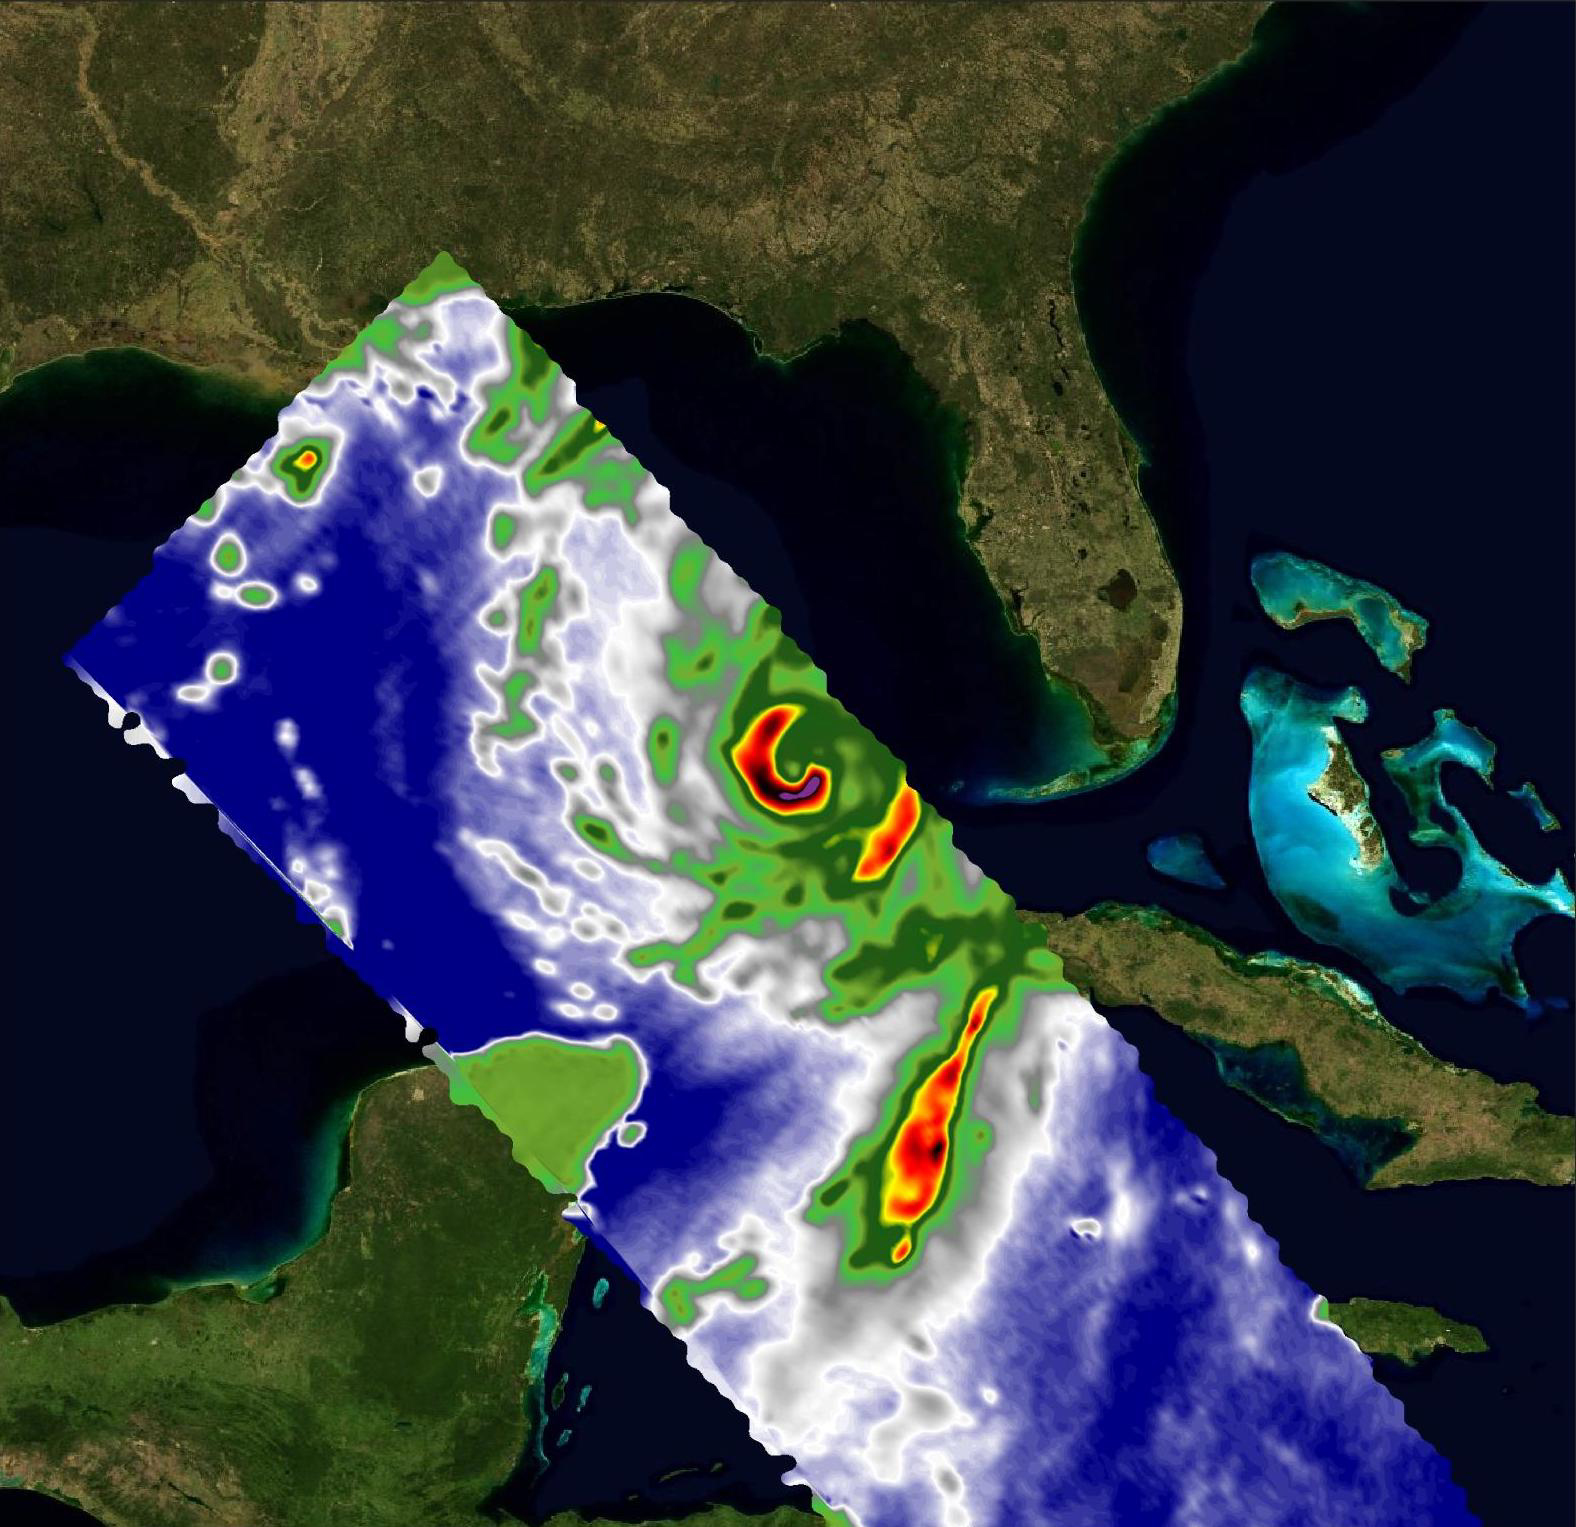

COWVR, TEMPEST Capture Vital Data on Hurricane Idalia

A pair of weather instruments built at NASA’s Jet Propulsion Laboratory in Southern California captured images of Hurricane Idalia as the storm approached the Gulf Coast of Florida on Aug. 29, 2023.

COWVR (short for Compact Ocean Wind Vector Radiometer) and TEMPEST (Temporal Experiment for Storms and Tropical Systems) observe the planet’s atmosphere and surface from aboard the International Space Station, which passed in low Earth orbit over this area at about 11:34 a.m. EDT. Idalia was forecast to make landfall in Florida on Aug. 30.

This image combines microwave emissions measurements from both COWVR and TEMPEST. White sections indicate the presence of clouds. Green portions indicate rain. Yellow, red, and black indicate where air and water vapor were moving most vigorously. Idalia’s center is seen about 200 miles (322 kilometers) west of the Florida Keys, and rainfall is indicated on the western end of Cuba.

Figure A shows Idalia with solely COWVR data, collected at 34 GHz. About the size of a minifridge, COWVR measures natural microwave emissions over the ocean. The magnitude of the emissions increases with the amount of rain in the atmosphere, and the strongest rain produces the strongest microwave emissions.

Figures B and C show the storm in data collected by TEMPEST at 89 and 165 GHz, respectively. Comparable in size to a cereal box, TEMPEST tracks microwaves at shorter wavelength than COWVR does, allowing it to see ice particles within the hurricane’s cloudy regions that are thrust into the upper atmosphere by the storm.

Figure B

Figure C

COWVR’s development was funded by the U.S. Space Force, and TEMPEST was developed with NASA funding. The U.S. Space Test Program-Houston 8 (STP-H8) is responsible for hosting the instruments on the space station under Space Force funding in partnership with NASA.

Credit: NASA/JPL-Caltech